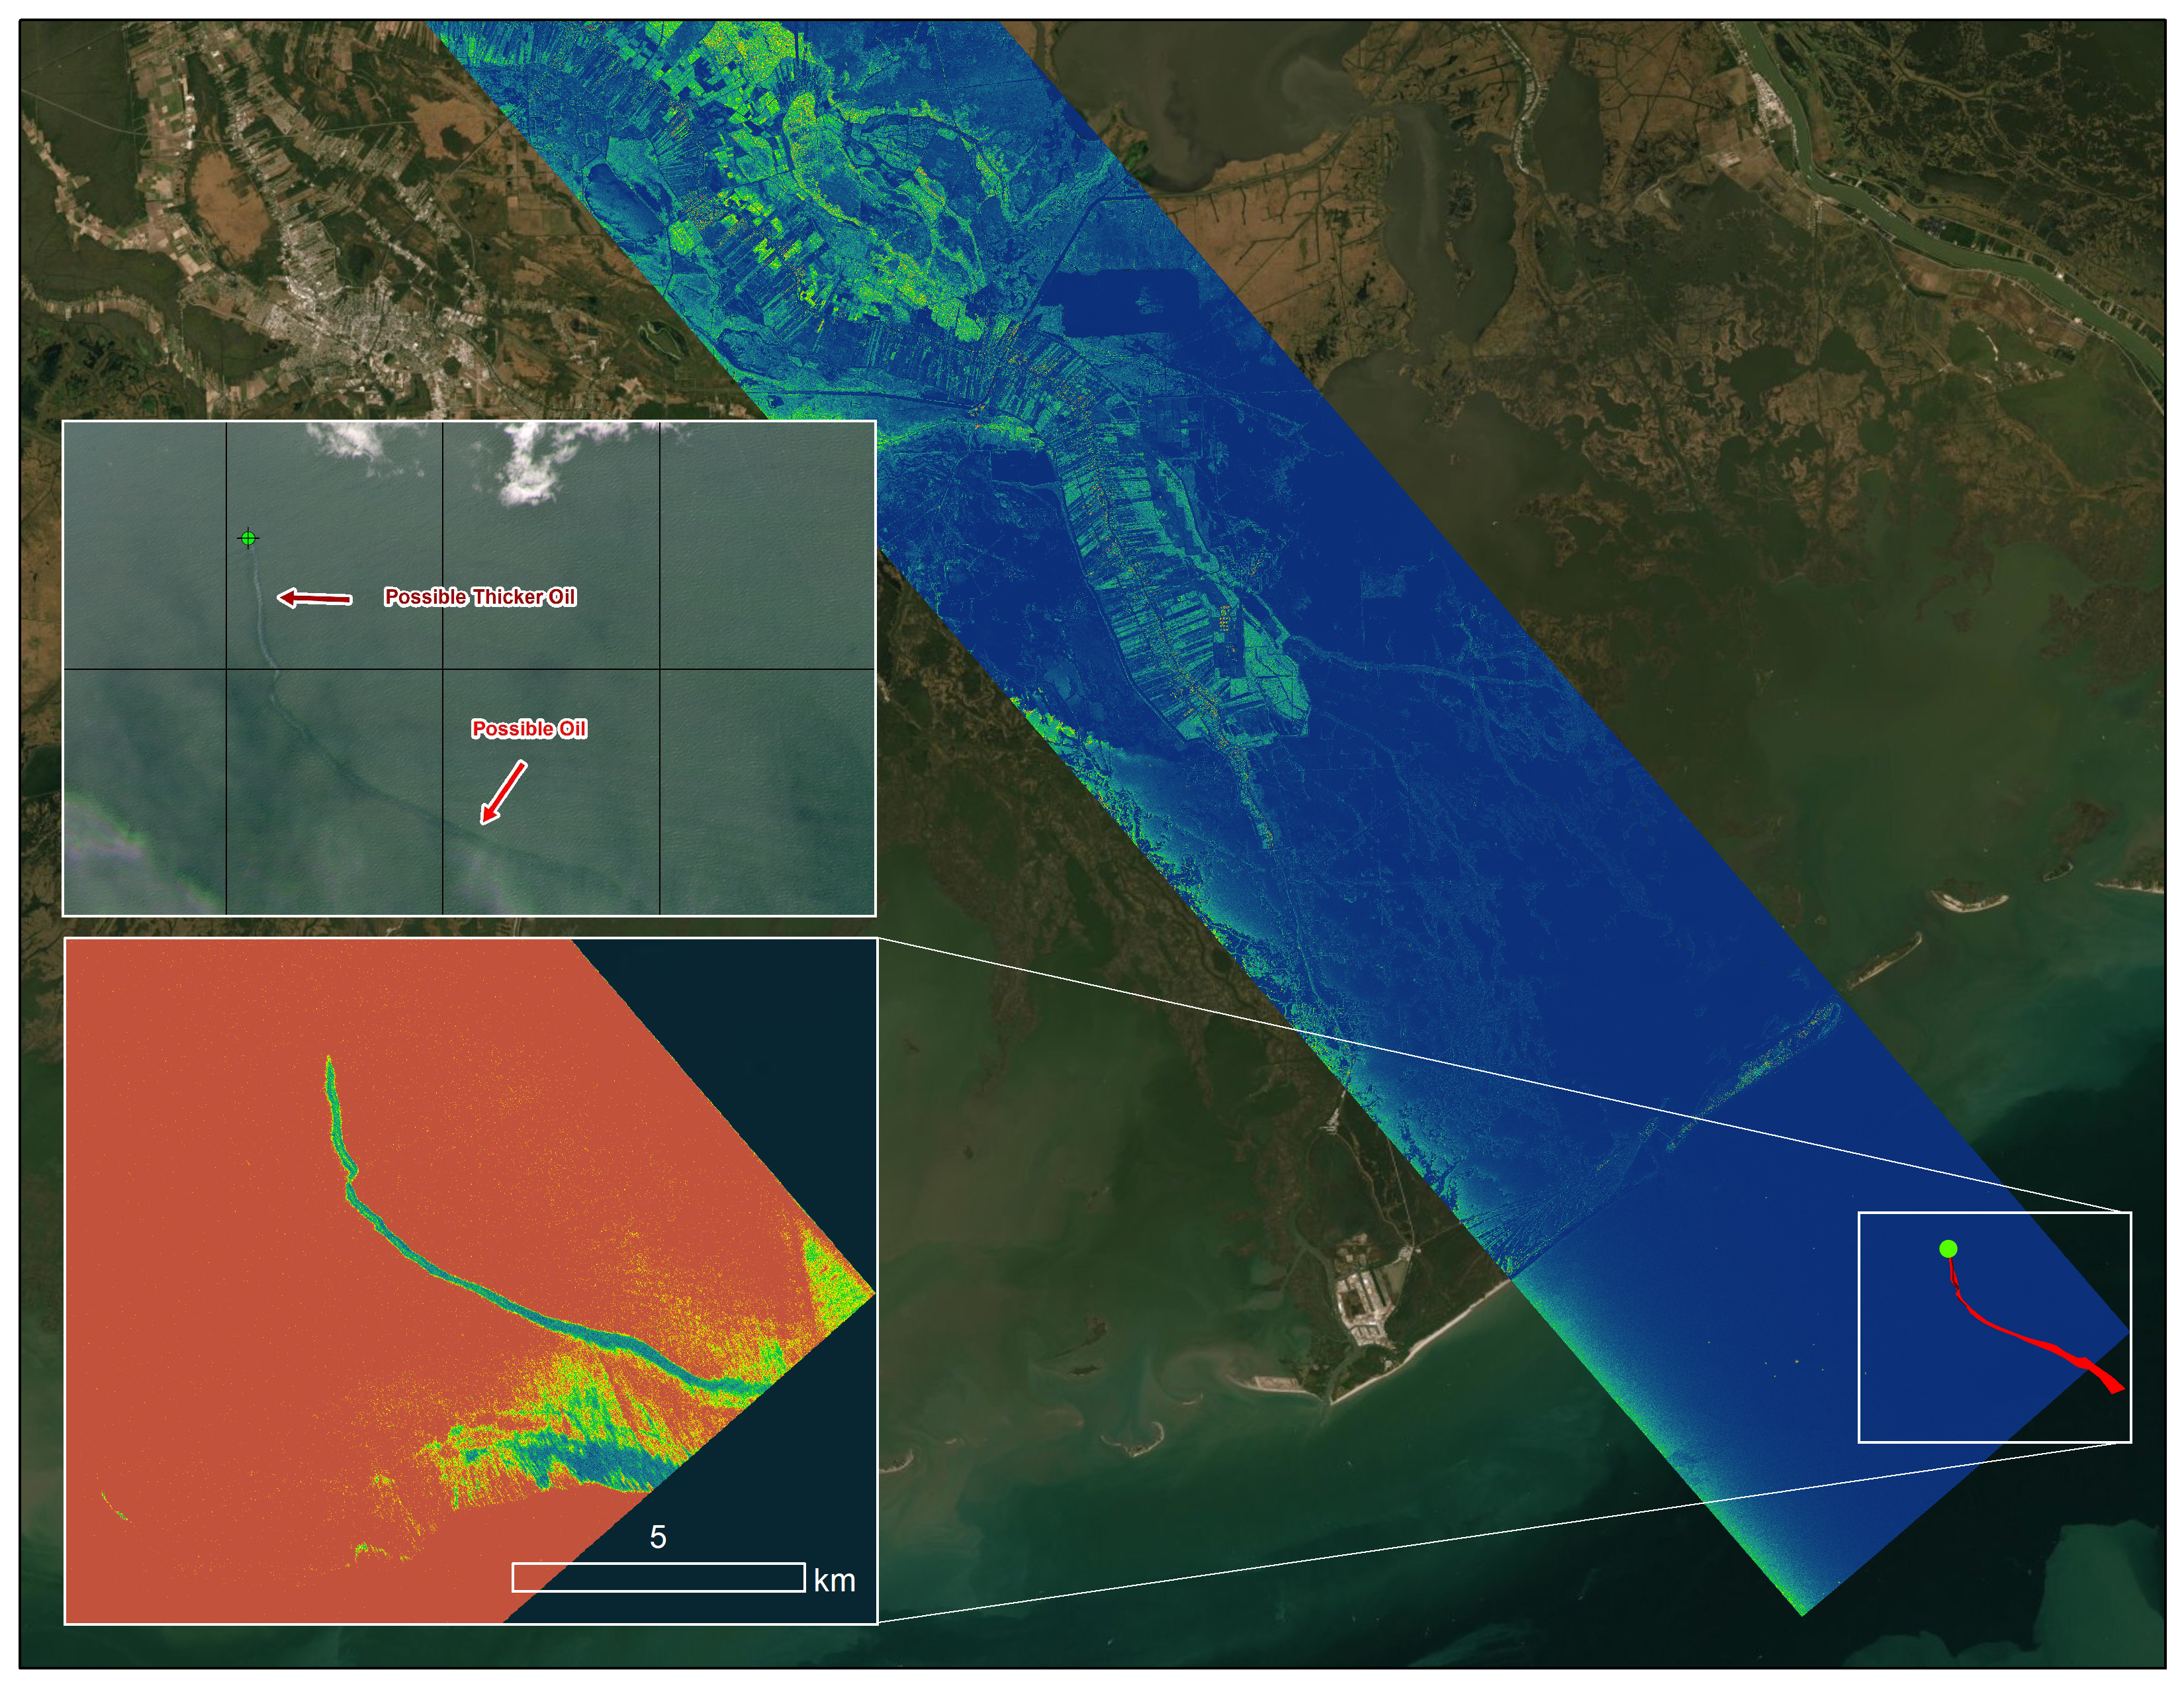

Delta-X Oil Slick Radar Signal in Gulf of Mexico

An oil slick in the Gulf of Mexico following Hurricane Ida – a high-end Category 4 when it made landfall near Port Fourchon, Louisiana, on Aug. 29, 2021 – appears as a green trail in the inset false-color graphic provided by NASA’s Delta-X project, while the surrounding seawater appears orange. The National Oceanic and Atmospheric Administration (NOAA) regularly monitors U.S. coastal waters for potential spills and noticed slicks that appeared just off the coast after the hurricane. They were able to use this information from Delta-X to corroborate other data they had about oil slicks in the area (satellite image in the second inset picture). The blue-green swath crossing from the Gulf of Mexico over the Louisiana coast denotes the flight path of the Delta-X radar instrument on Sept. 1, just before 11:30 a.m. CDT.

Charged with studying the Mississippi River Delta, Delta-X was gearing up to collect data on Louisiana’s coastal wetlands when Hurricane Ida barreled ashore in late August. The storm damaged buildings and infrastructure alike, resulting in power outages, flooding, and oil slicks in the Gulf of Mexico.

Oil tends to smooth out the bumps on the ocean’s surface, which results in a distinct radar signal that the Delta-X mission was able to pick out of their data. Delta-X added flight paths to their planned schedule – with the support of NASA’s Applied Science Disaster Program – in order to collect information over the gulf in areas of interest to NOAA.

Delta-X is studying two wetlands – the Atchafalaya and Terrebonne Basins – by land, boat, and air to quantify water and sediment flow as well as vegetation growth. While the Atchafalaya Basin has been gaining land through sediment accumulation, Terrebonne Basin, which is right next to the Atchafalaya, has been rapidly losing land. The data collected by the project will be applied to models used to forecast which areas of the delta are likely to gain or lose land under various sea level rise, river flow, and watershed management scenarios.

The mission uses several instruments to collect its data. Affixed to the bottom of a Gulfstream-III airplane, one of those instruments, the all-weather Uninhabited Aerial Vehicle Synthetic Aperture Radar (UAVSAR), bounces radar signals off of Earth’s surface, forming a kind of image of a particular area. Repeated images of the same regions, captured at different times, enable researchers to detect changes in those areas, such as fluctuating water levels beneath the vegetation as the tides move in and out of these wetlands. In addition to radar measurements, teams from Caltech, Louisiana State University, Florida International University, and other collaborating institutions gather water and vegetation samples – among other data – by boat, other airborne sensors, and from instruments on the ground.

Funded by NASA’s Earth Venture Suborbital (EVS-3) program, Delta-X is managed by the agency’s Jet Propulsion Laboratory. Caltech in Pasadena, California, manages JPL for NASA. Fall 2021 was Delta-X’s last scheduled field campaign, although the five-year mission will run through the end of 2023.

Credit: NASA/JPL-Caltech